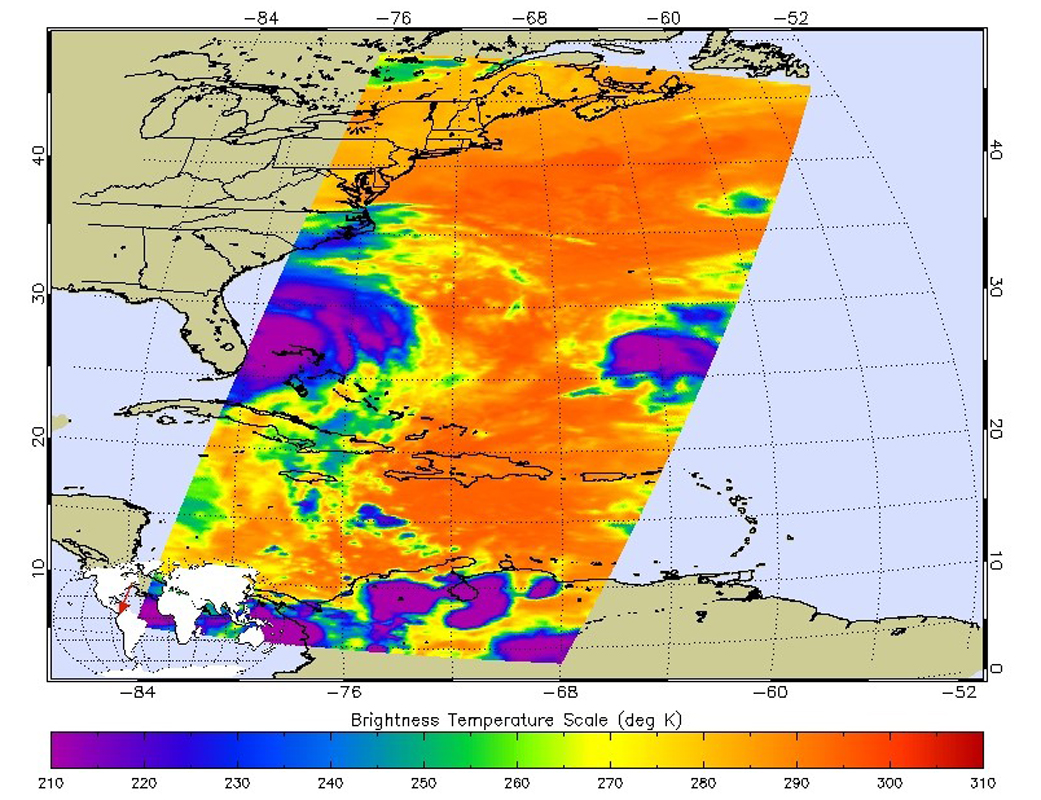

NASA’s AIRS Examines Hurricane Matthew’s Cloud Top Temperatures

At 11:29 p.m. PDT on Oct. 6 (2:29 a.m. EDT on Oct. 7), NASA’s Atmospheric Infrared Sounder (AIRS) instrument on NASA’s Aqua satellite produced this false-color infrared image of Matthew as the storm moved up Florida’s central coast. The image shows the temperature of Matthew’s cloud tops or the surface of Earth in cloud-free regions, with the most intense thunderstorms shown in purples and blues.

About AIRS
The Atmospheric Infrared Sounder, AIRS, in conjunction with the Advanced Microwave Sounding Unit, AMSU, senses emitted infrared and microwave radiation from Earth to provide a three-dimensional look at Earth’s weather and climate. Working in tandem, the two instruments make simultaneous observations all the way down to Earth’s surface, even in the presence of heavy clouds. With more than 2,000 channels sensing different regions of the atmosphere, the system creates a global, three-dimensional map of atmospheric temperature and humidity, cloud amounts and heights, greenhouse gas concentrations, and many other atmospheric phenomena. Launched into Earth orbit in 2002, the AIRS and AMSU instruments fly onboard NASA’s Aqua spacecraft and are managed by NASA’s Jet Propulsion Laboratory in Pasadena, California, under contract to NASA. JPL is a division of the California Institute of Technology in Pasadena.

Credit: NASA/JPL-Caltech